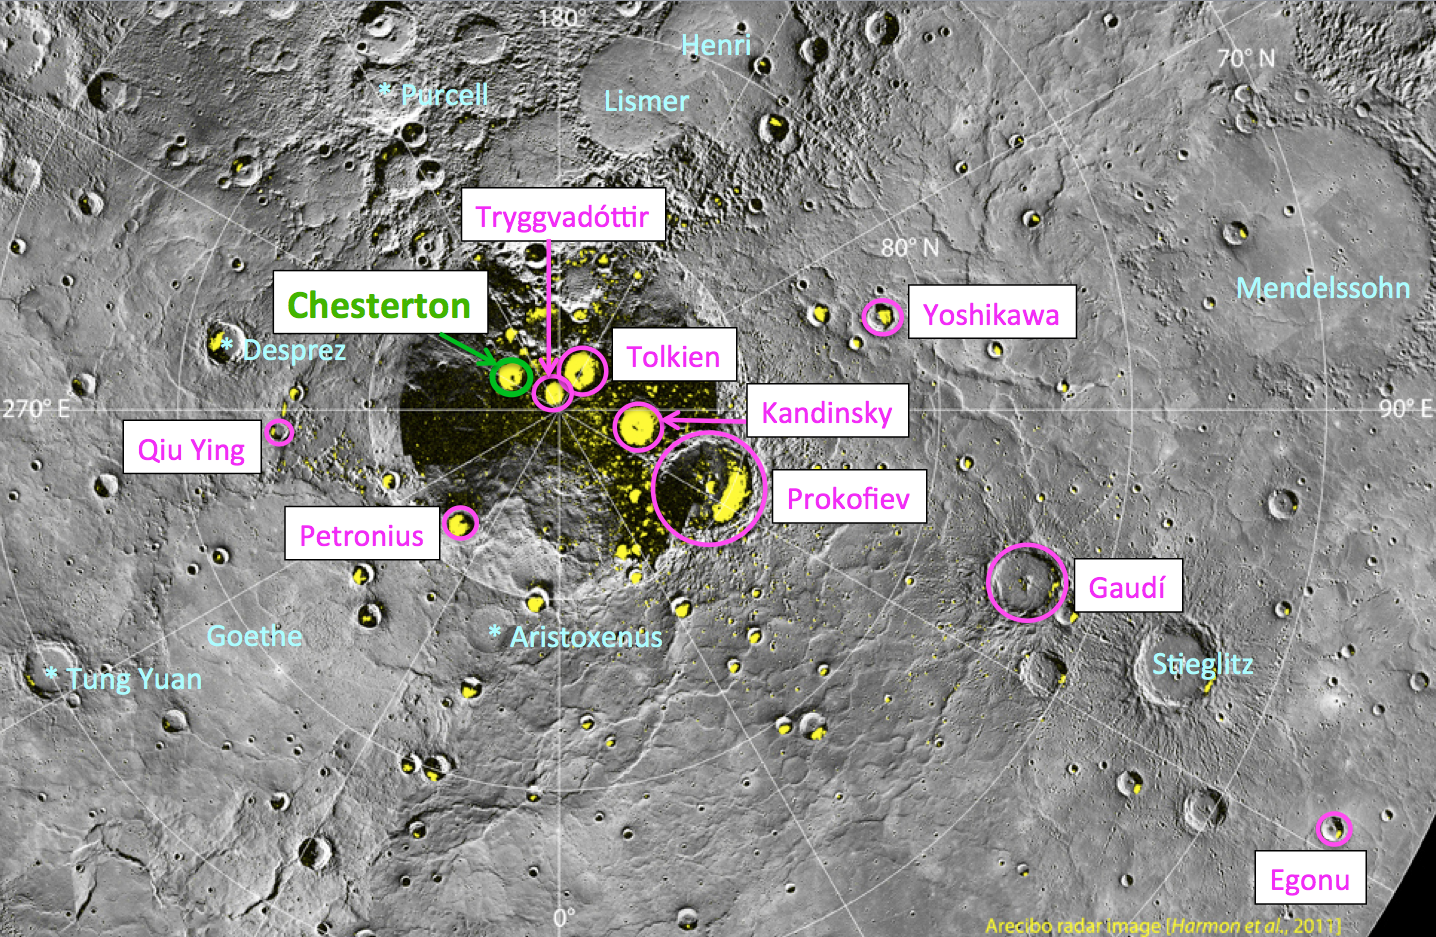

Chesterton Joins Named North Polar Craters

Yesterday, the MESSENGER team learned that the International Astronomical Union (IAU) had approved the name of another crater near Mercury’s north pole. Chesterton, named for the English author Gilbert Keith Chesterton (1874-1936), joins nine other craters named in August 2012 in this region. Chesterton crater is identified with a green circle in the above image, and, like the other nine newly named polar craters, also hosts radar-bright deposits that may contain water ice.

Instrument: Wide Angle Camera (WAC) of the Mercury Dual Imaging System (MDIS)
Scale: Prokofiev has a diameter of 112 kilometers (70 miles)
Arecibo Radar Image: shown in yellow, from Harmon et al., Icarus, 211, 37-50, 2011.

The MESSENGER spacecraft is the first ever to orbit the planet Mercury, and the spacecraft’s seven scientific instruments and radio science investigation are unraveling the history and evolution of the Solar System’s innermost planet. Visit the Why Mercury? section of this website to learn more about the key science questions that the MESSENGER mission is addressing. During the one-year primary mission, MDIS acquired 88,746 images and extensive other data sets. MESSENGER is now in a year-long extended mission, during which plans call for the acquisition of more than 80,000 additional images to support MESSENGER’s science goals.

These images are from MESSENGER, a NASA Discovery mission to conduct the first orbital study of the innermost planet, Mercury. For information regarding the use of images, see the MESSENGER image use policy.

Credit: NASA/Johns Hopkins University Applied Physics Laboratory/Carnegie Institution of Washington